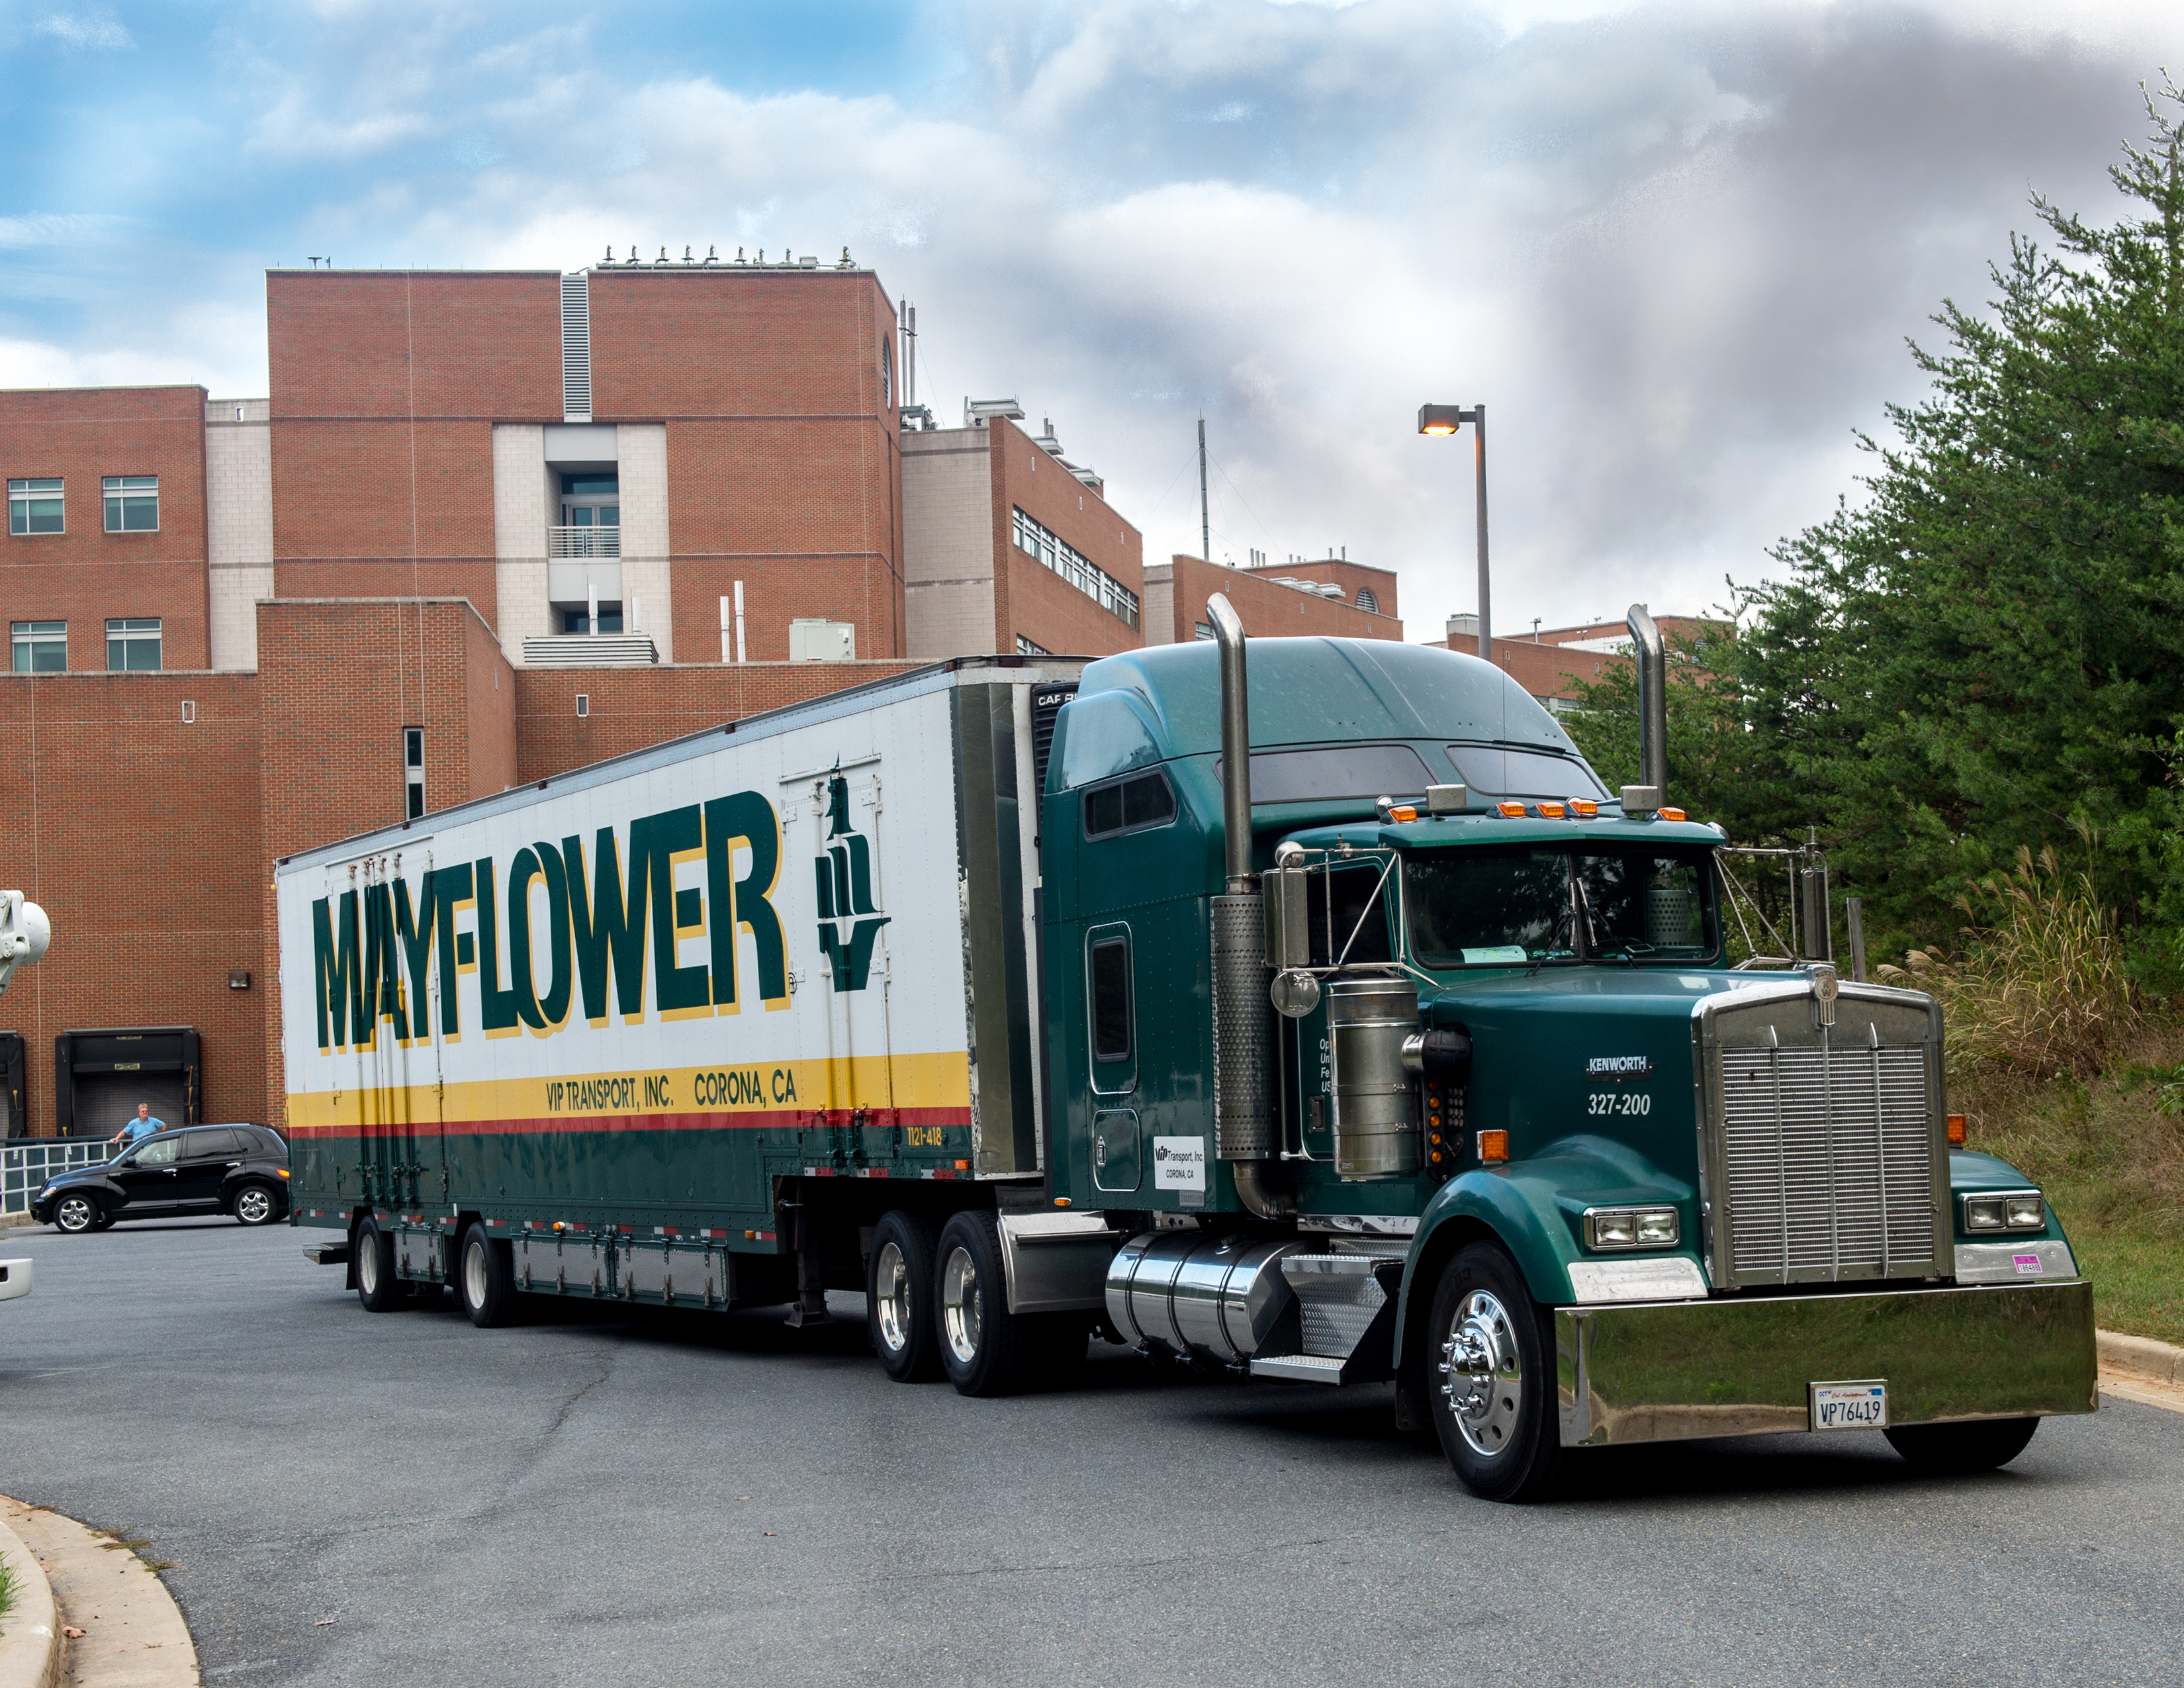

Cloud Aerosol Transport System (CATS) leaves Goddard building 33

Cloud Aerosol Transport System (CATS) leaves Goddard building 33 for shipment to Space X for installation at the International Space Station

Credit: NASA/GSFC/Bill Hrybyk